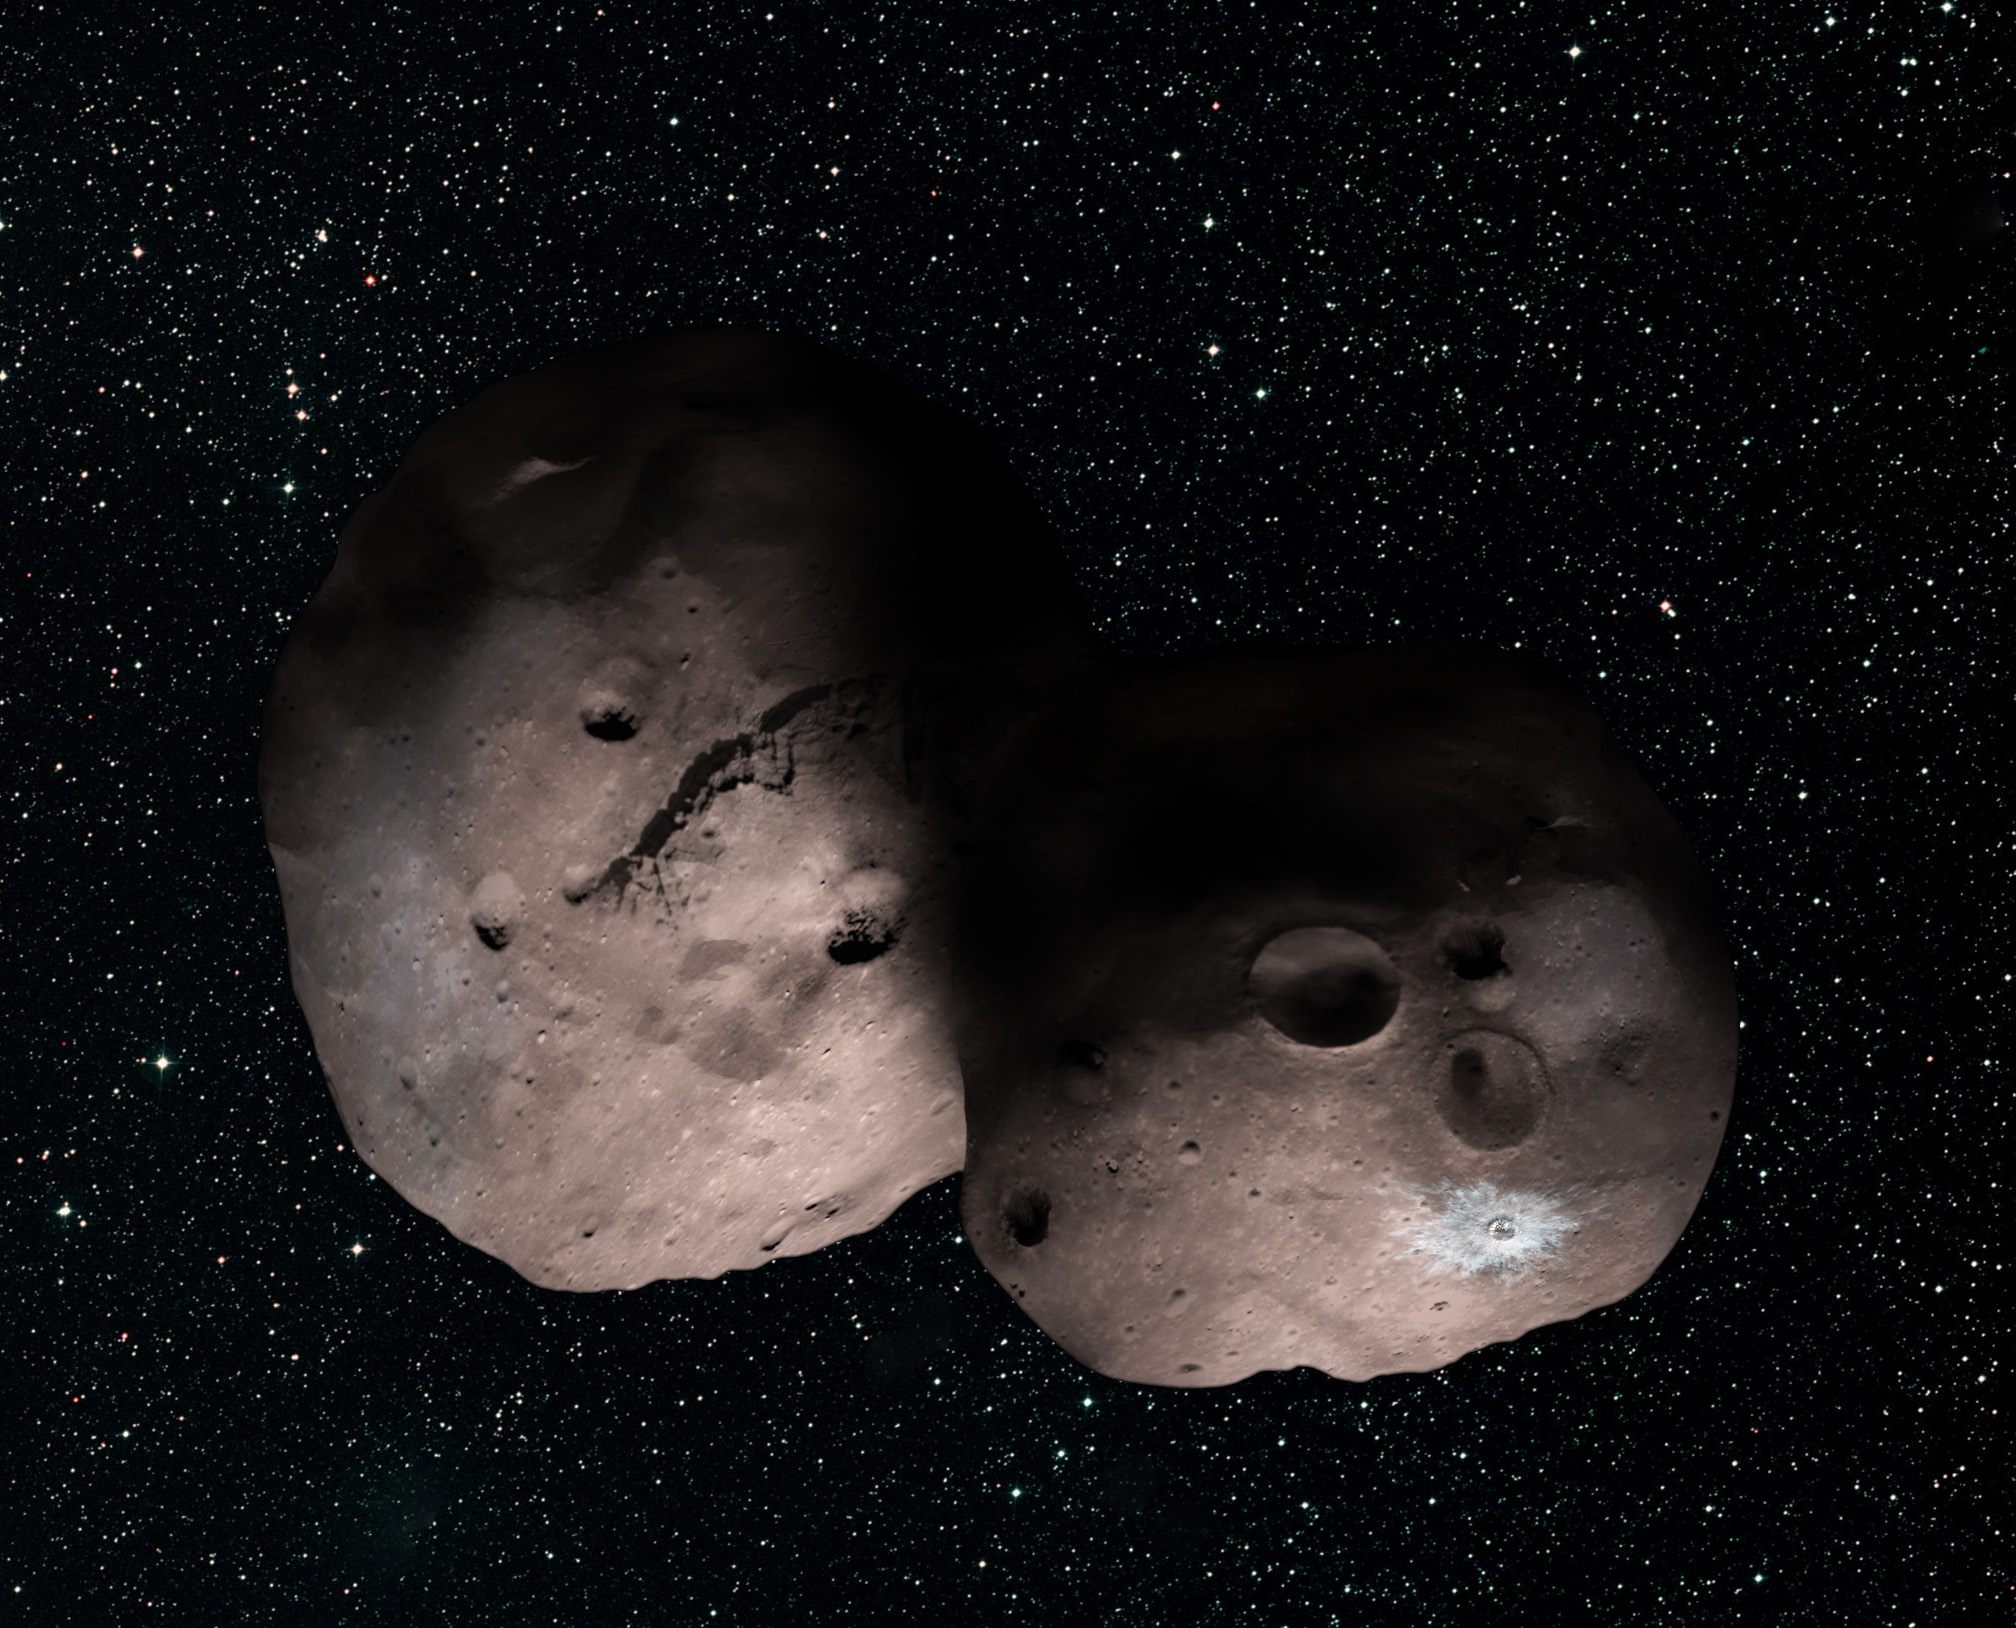

A Kuiper Belt Pair? Artist’s Concept of 2014 MU69 as a Binary Object

This is one artist’s concept of Kuiper Belt object 2014 MU69, the next flyby target for NASA’s New Horizons mission. This binary concept is based on telescope observations made at Patagonia, Argentina, on July 17, 2017, when MU69 passed in front of a star. New Horizons scientists theorize that it could be a single body with a large chunk taken out of it (see PIA21868), or two bodies that are close together or even touching.

The Johns Hopkins University Applied Physics Laboratory in Laurel, Maryland, designed, built, and operates the New Horizons spacecraft, and manages the mission for NASA’s Science Mission Directorate. The Southwest Research Institute, based in San Antonio, leads the science team, payload operations and encounter science planning. New Horizons is part of the New Frontiers Program managed by NASA’s Marshall Space Flight Center in Huntsville, Alabama.

Credit: NASA/Johns Hopkins University Applied Physics Laboratory/Southwest Research Institute/Alex Parker